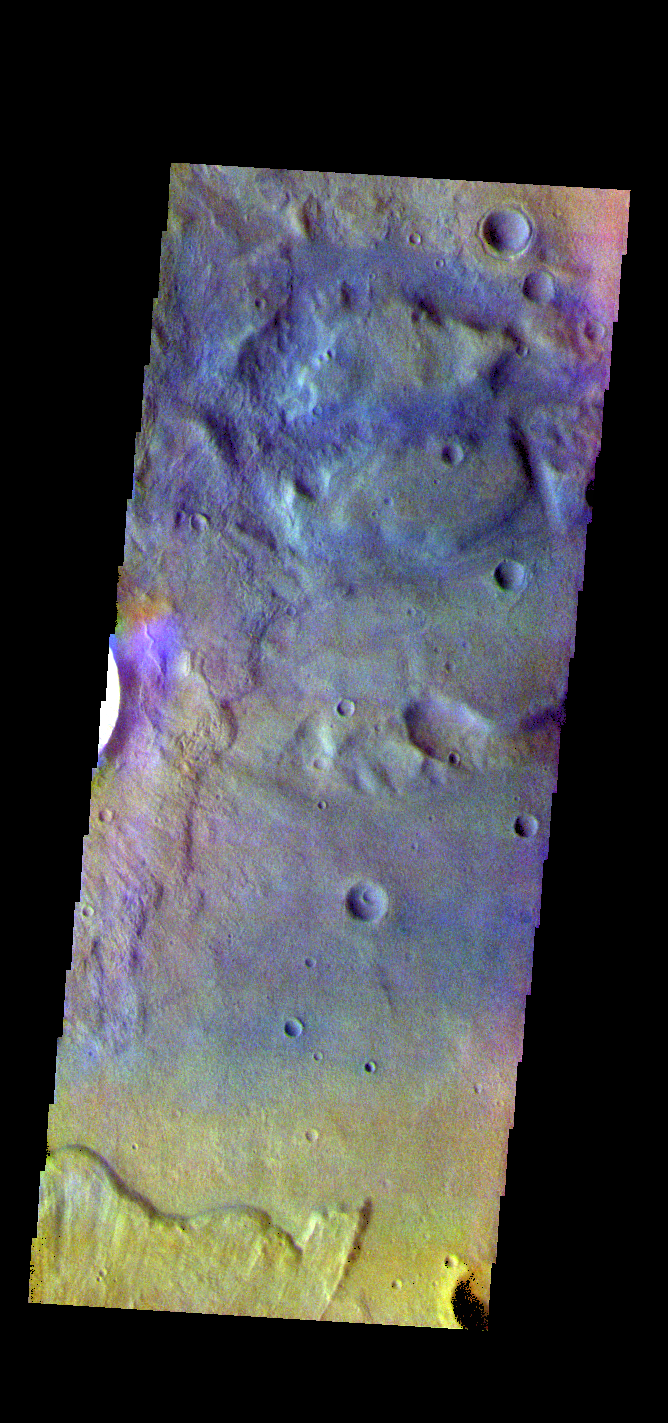

Terra Sirenum Crater – False Color

The THEMIS VIS camera contains 5 filters. The data from different filters can be combined in multiple ways to create a false color image. These false color images may reveal subtle variations of the surface not easily identified in a single band image. Today’s false color image shows the floor of an unnamed crater in Terra Sirenum.

Credit: NASA/JPL-Caltech/ASU